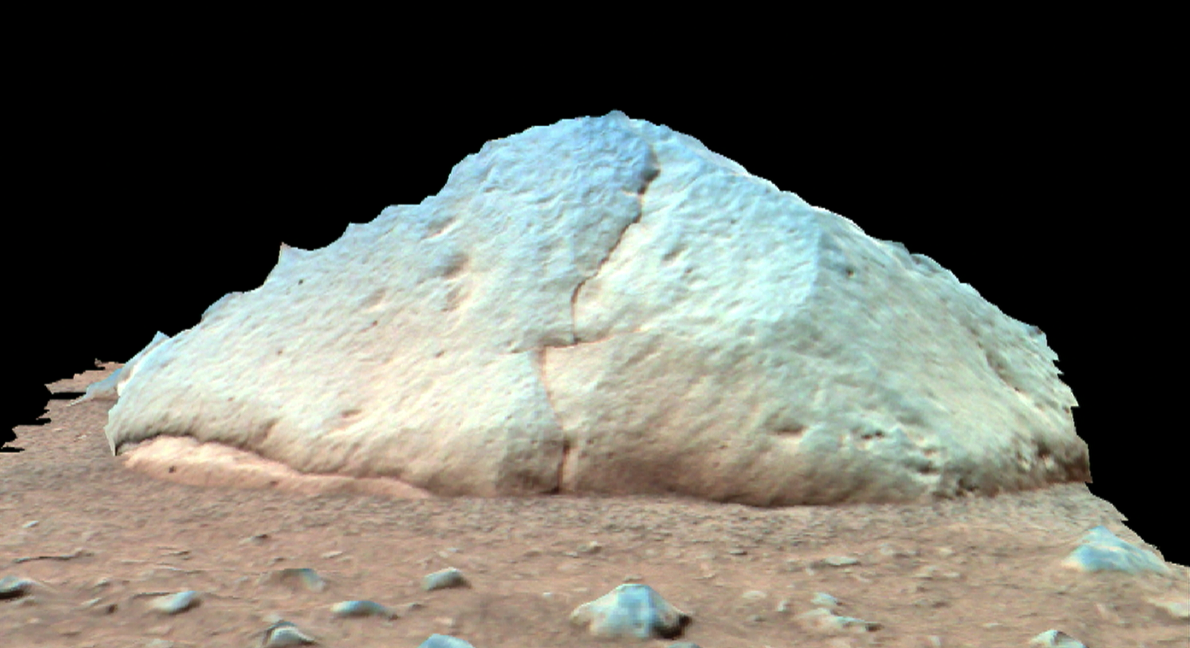

“They of the Great Rocks”-3

This 3-D perspective image taken by the panoramic camera onboard the Mars Exploration Rover Spirit shows “Adirondack,” the rover’s first target rock. Spirit traversed the sandy martian terrain at Gusev Crater to arrive in front of the football-sized rock on Sunday, Jan. 18, 2004, just three days after it successfully rolled off the lander. The rock was selected as Spirit’s first target because it has a flat surface and is relatively free of dust – ideal conditions for grinding into the rock to expose fresh rock underneath. Clean surfaces also are better for examining a rock’s top coating.Scientists named the angular rock after the Adirondack mountain range in New York. The word Adirondack is Native American and means “They of the great rocks.” Data from the panoramic camera’s red, green and blue filters were combined to create this approximate true color image.

Credit: NASA/JPL/Cornell